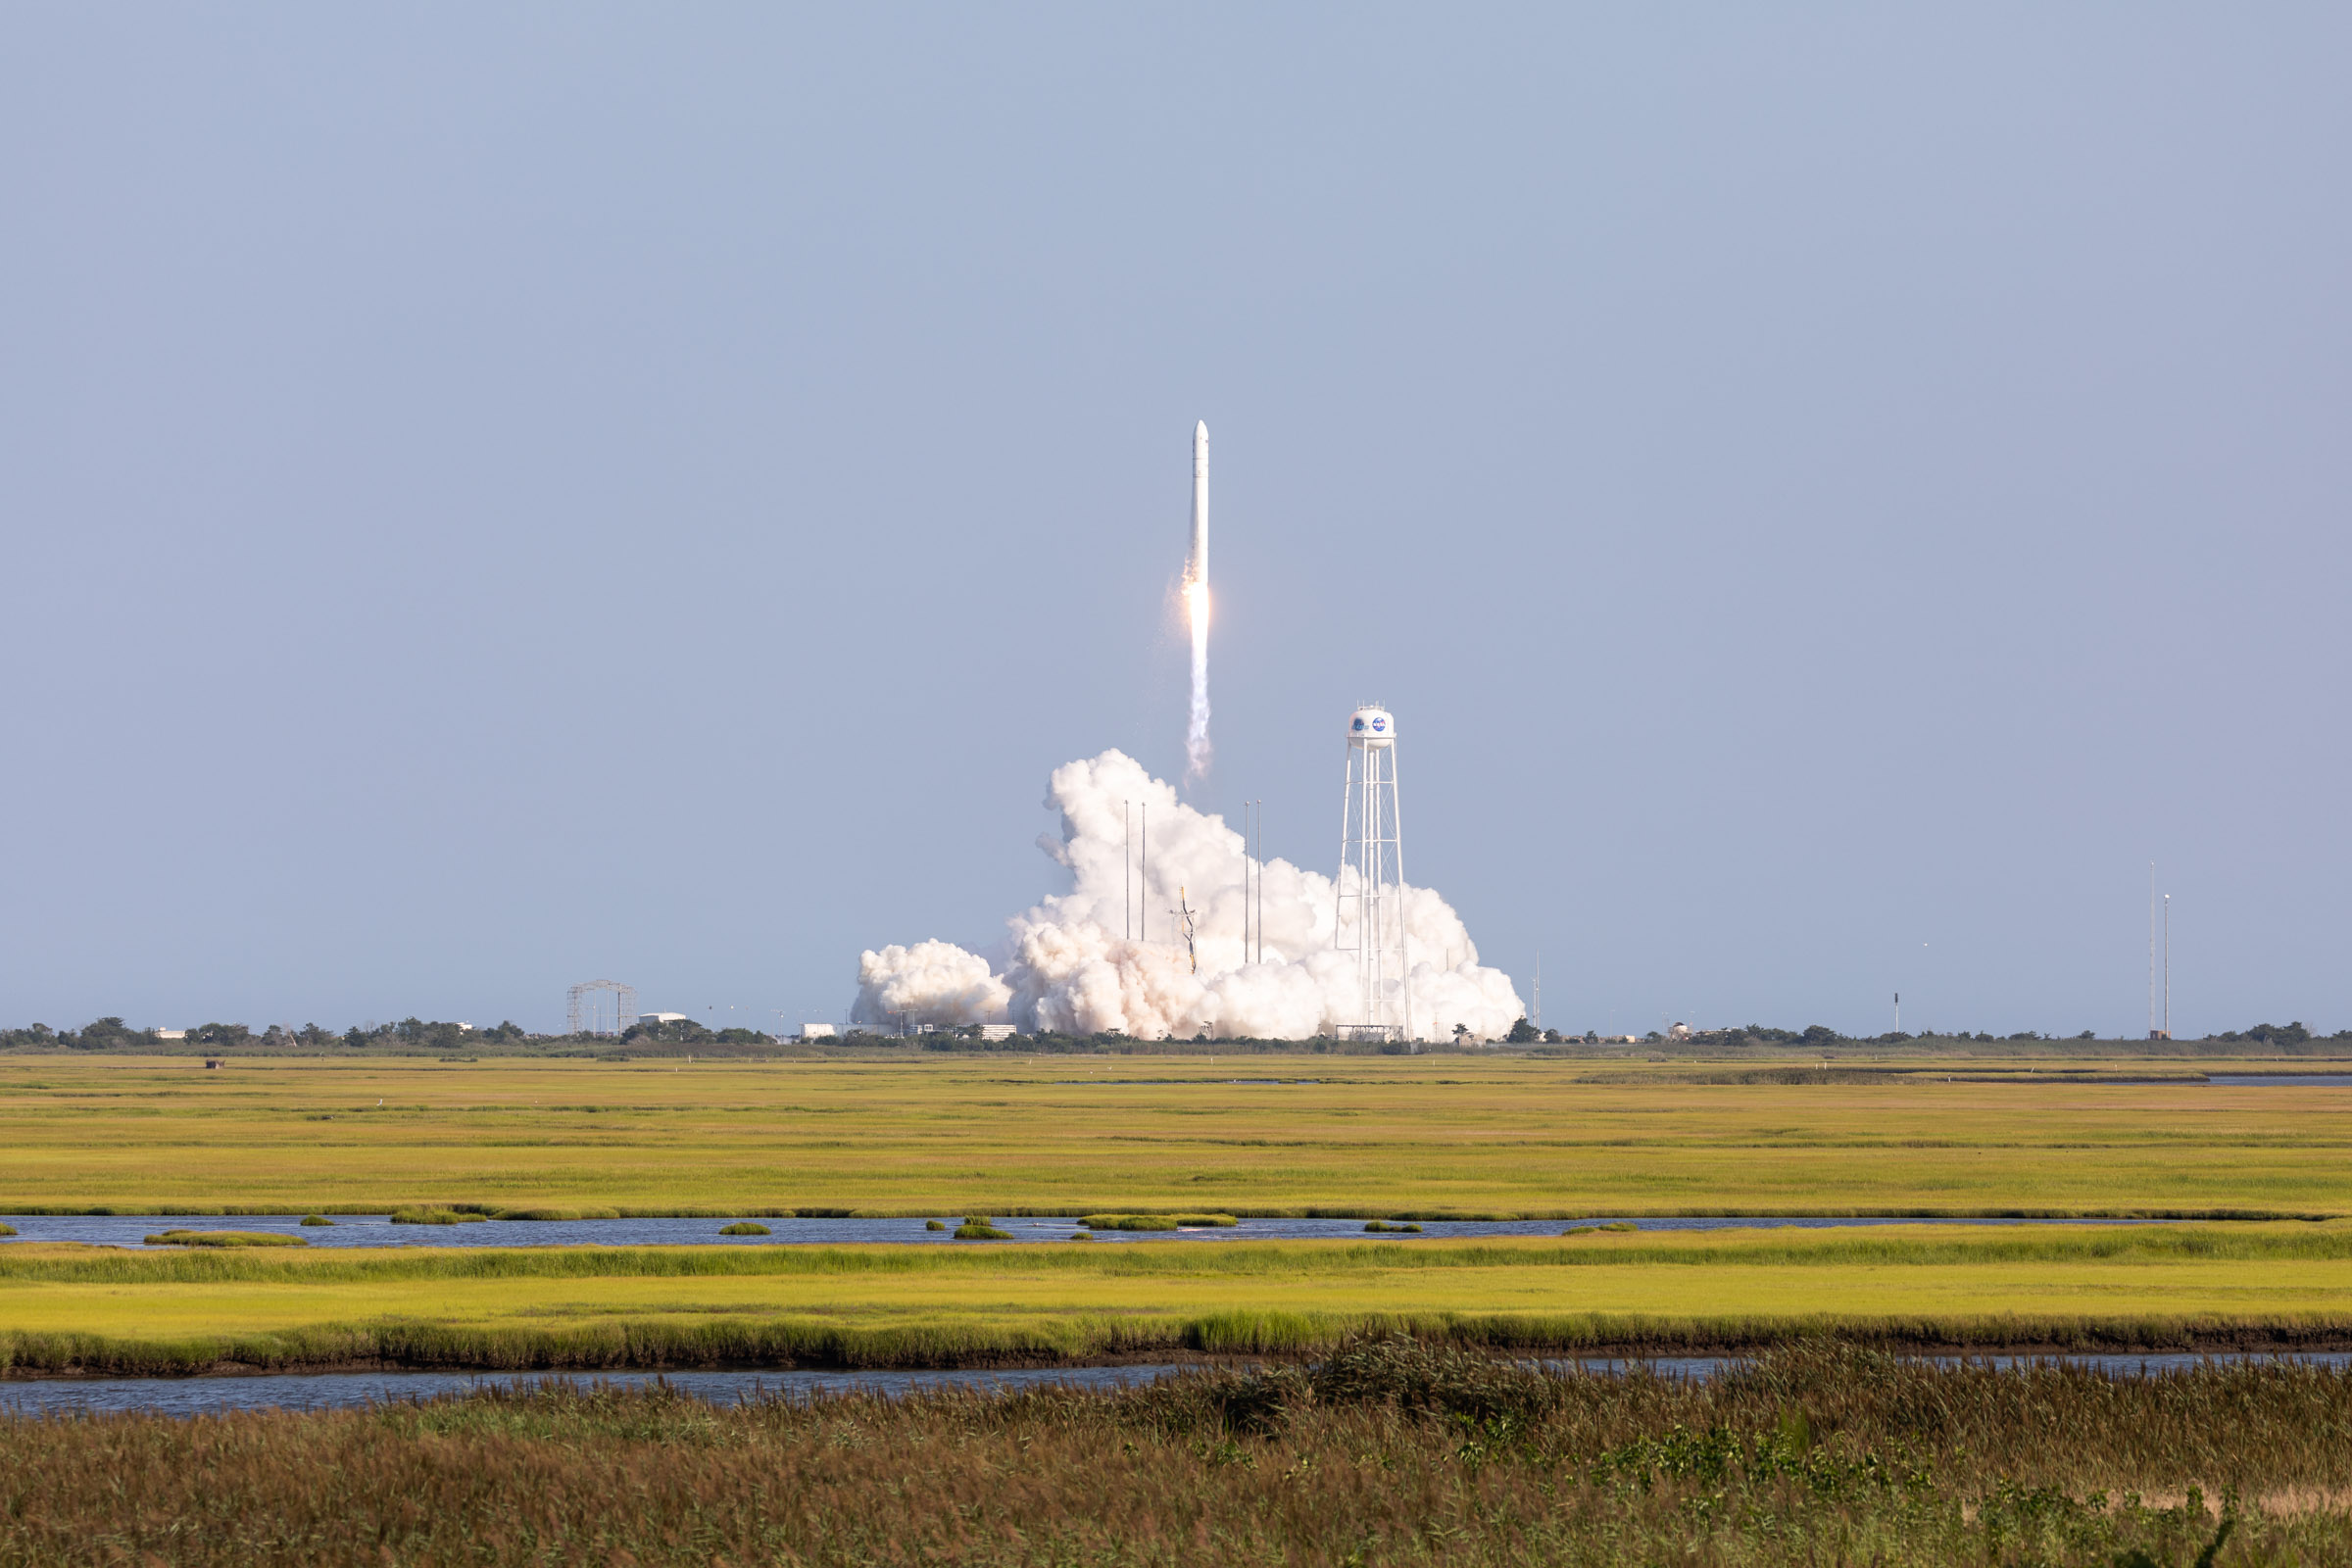

A Northrop Grumman Antares rocket, with the company’s Cygnus spacecraft onboard, launches on Tuesday, Aug. 10, 2021, from the Mid Atlantic Regional Spaceport’s Pad-0A, at NASA's Wallops Flight Facility in Virginia. Northrop Grumman's 16th contracted cargo resupply mission for NASA to the International Space Station is carrying nearly 8,200 pounds of science and research, crew supplies and vehicle hardware to the orbital laboratory and its crew.

Credit: NASA Wallops/Allison Stancil